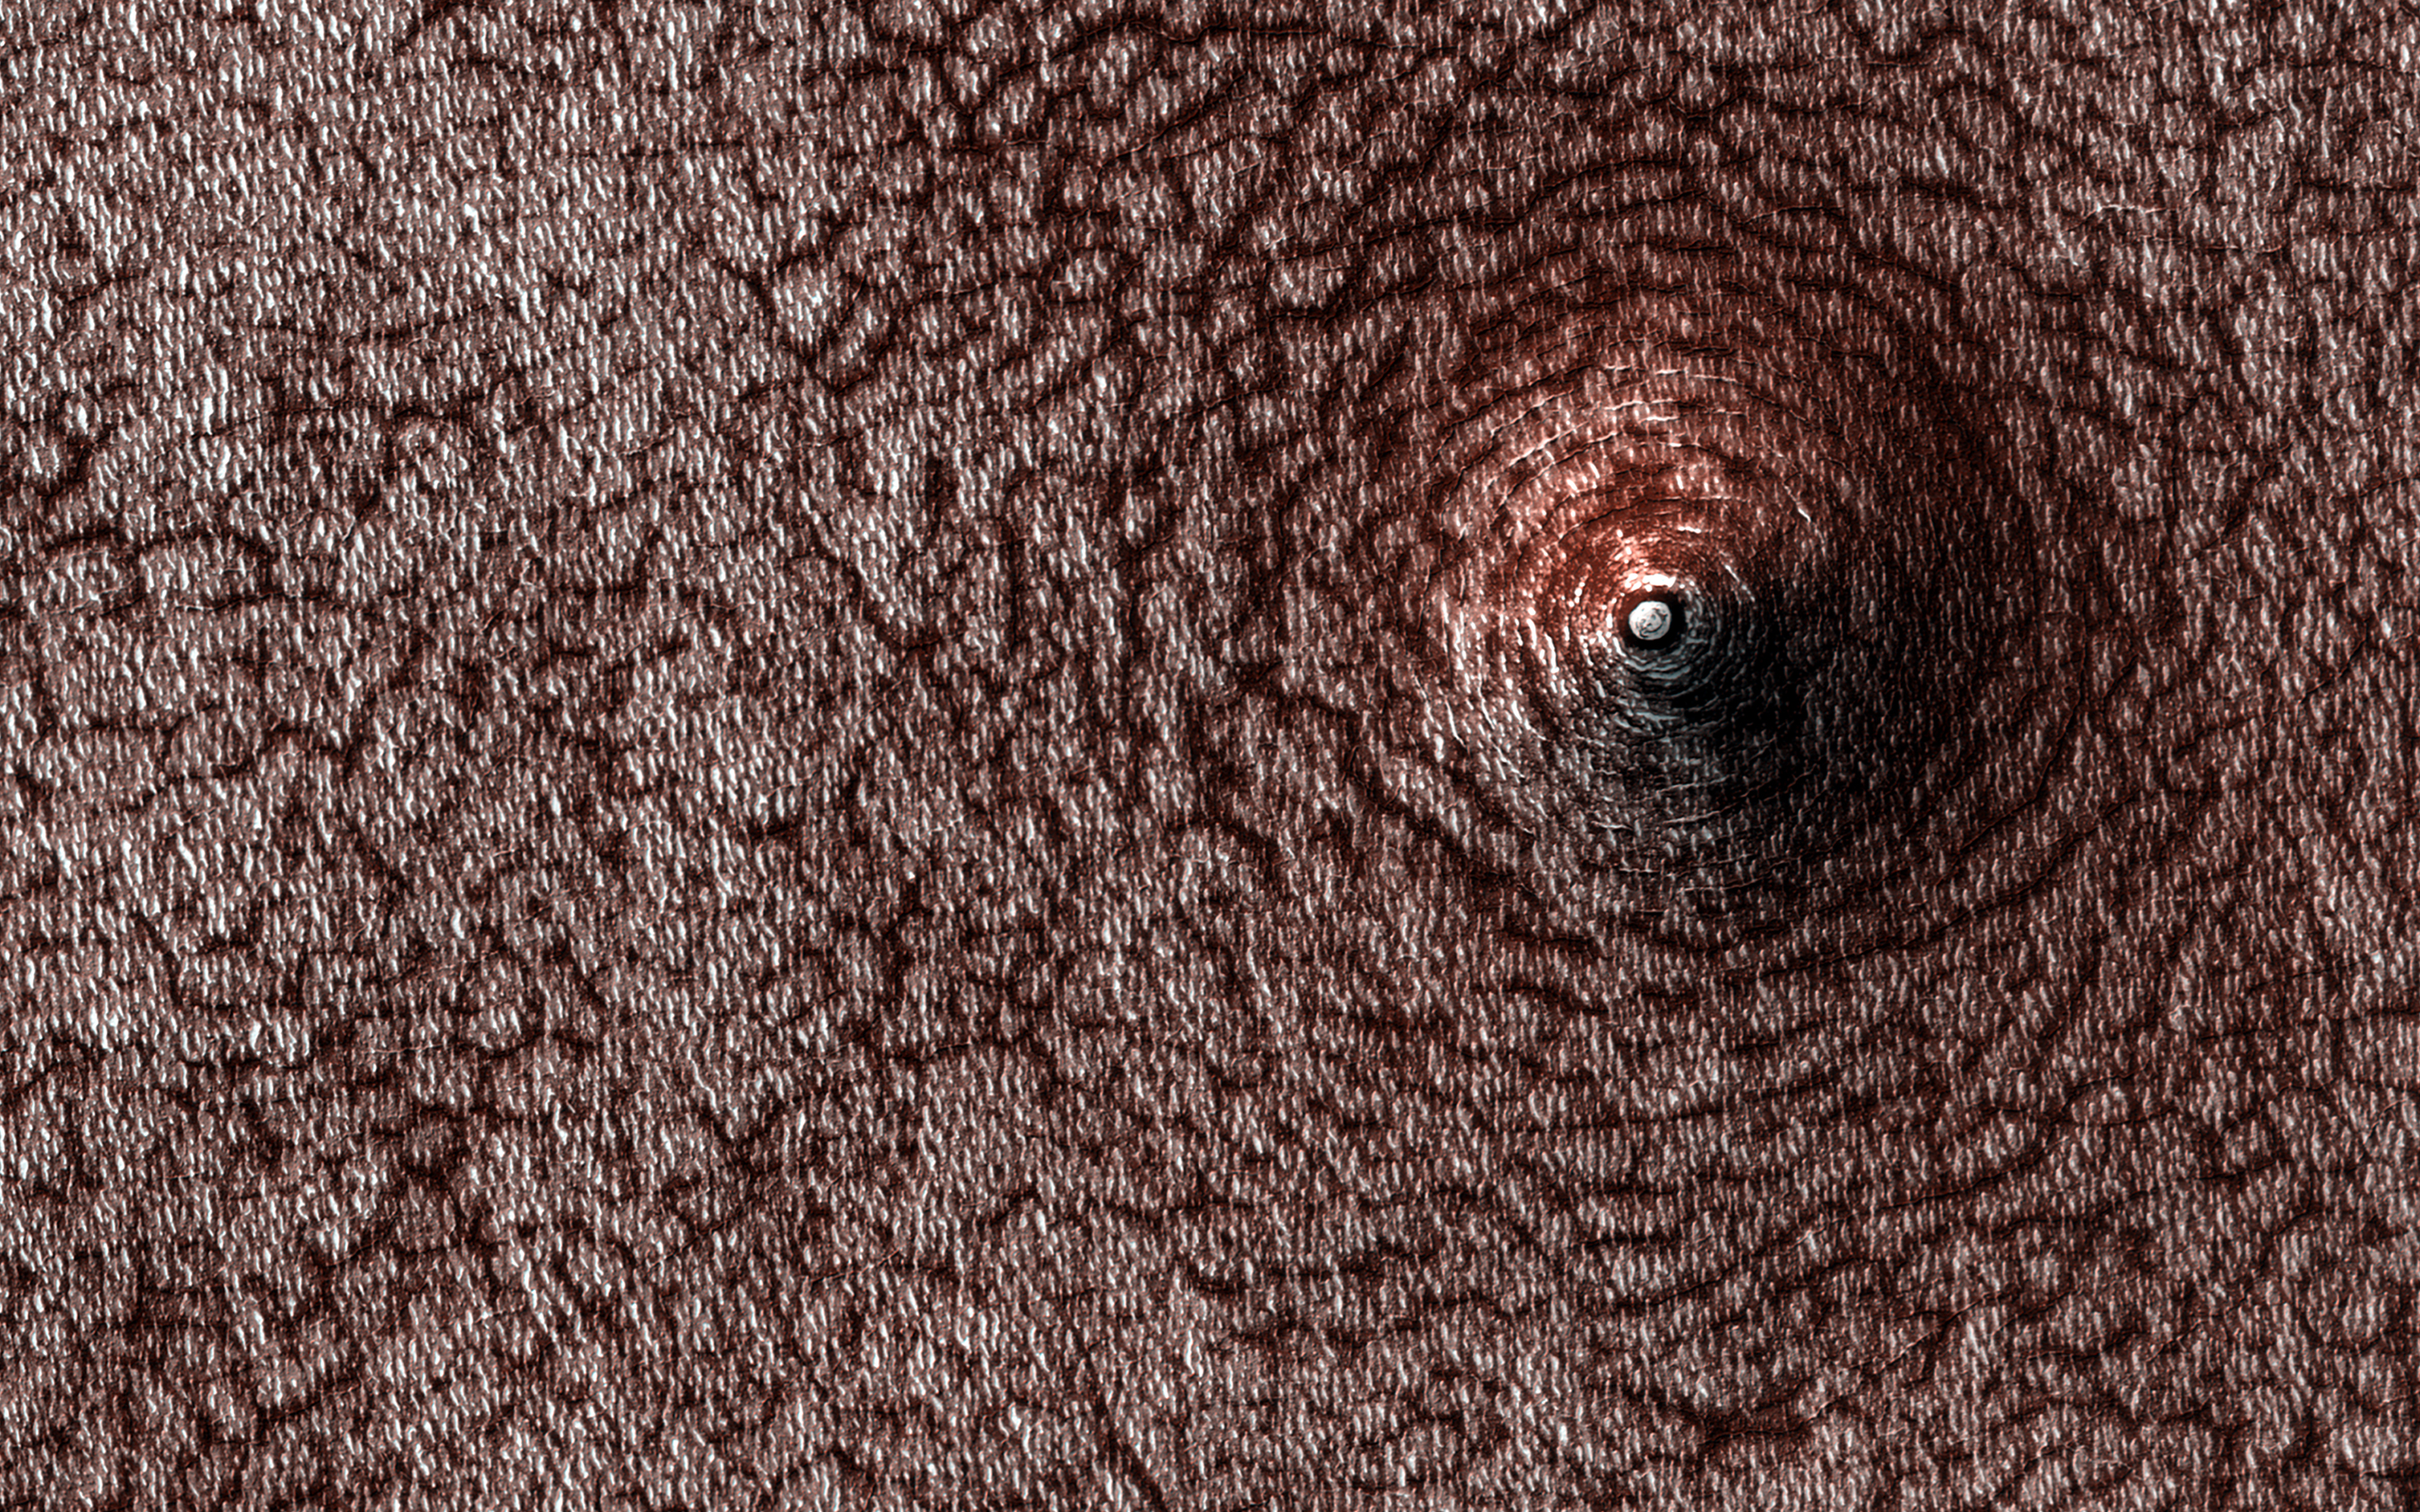

Collapse Pit

Do you see a dome or a pit? Sometimes it is hard to tell! In this case, the answer is that we’re looking at a pit, if the title didn’t already give it away.

Levity aside, we can tell this is a pit because we know what direction the sunlight is coming from and which side should be in shadow. This pit has formed on the south polar layered deposits. Why did it collapse? That is the real question to be answered.

The map is projected here at a scale of 50 centimeters (19.7 inches) per pixel. (The original image scale is 49.6 centimeters [19.5 inches] per pixel [with 2 x 2 binning]; objects on the order of 149 centimeters [58.7 inches] across are resolved.) North is up.

The University of Arizona, in Tucson, operates HiRISE, which was built by Ball Aerospace & Technologies Corp., in Boulder, Colorado. NASA’s Jet Propulsion Laboratory, a division of Caltech in Pasadena, California, manages the Mars Reconnaissance Orbiter Project for NASA’s Science Mission Directorate, Washington.

Credit: NASA/JPL-Caltech/University of Arizona